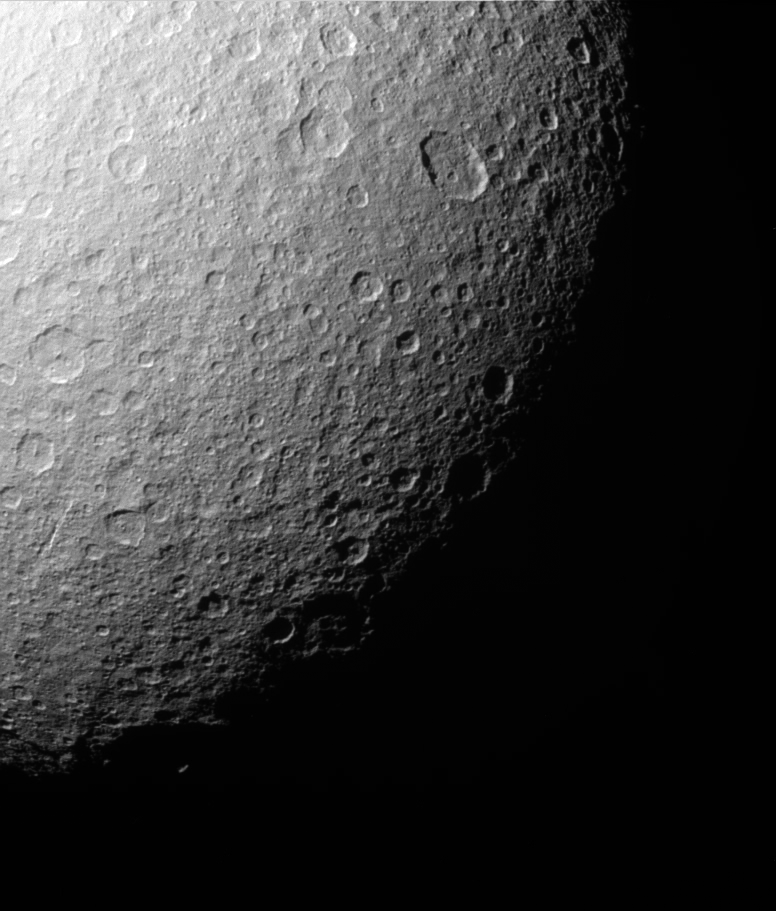

Rhea: Polar View

Like the rest of Rhea’s surface, the southern polar region of this Saturn moon has been extensively re-worked by cratering over the eons. This close-up shows that most sizeable craters have smaller, younger impact sites within them. Near the left lies an intriguing gash.

The largest well-defined crater visible here is an oval-shaped impact toward the upper right. The crater is 115 by 91 kilometers (71 by 57 miles) in size.

Cassini acquired this view during a distant flyby of Rhea (1,528 kilometers, or 949 miles across) on July 14, 2005.

The image was taken in visible light with the Cassini spacecraft narrow-angle camera at a distance of approximately 239,000 kilometers (149,000 miles) from Rhea and at a Sun-Rhea-spacecraft, or phase, angle of 56 degrees. The image was obtained using a filter sensitive to wavelengths of infrared light centered at 930 nanometers. The image scale is about 1 kilometer (0.6 miles) per pixel.

The Cassini-Huygens mission is a cooperative project of NASA, the European Space Agency and the Italian Space Agency. The Jet Propulsion Laboratory, a division of the California Institute of Technology in Pasadena, manages the mission for NASA’s Science Mission Directorate, Washington, D.C. The Cassini orbiter and its two onboard cameras were designed, developed and assembled at JPL. The imaging team is based at the Space Science Institute, Boulder, Colo.

Credit: NASA/JPL/Space Science Institute